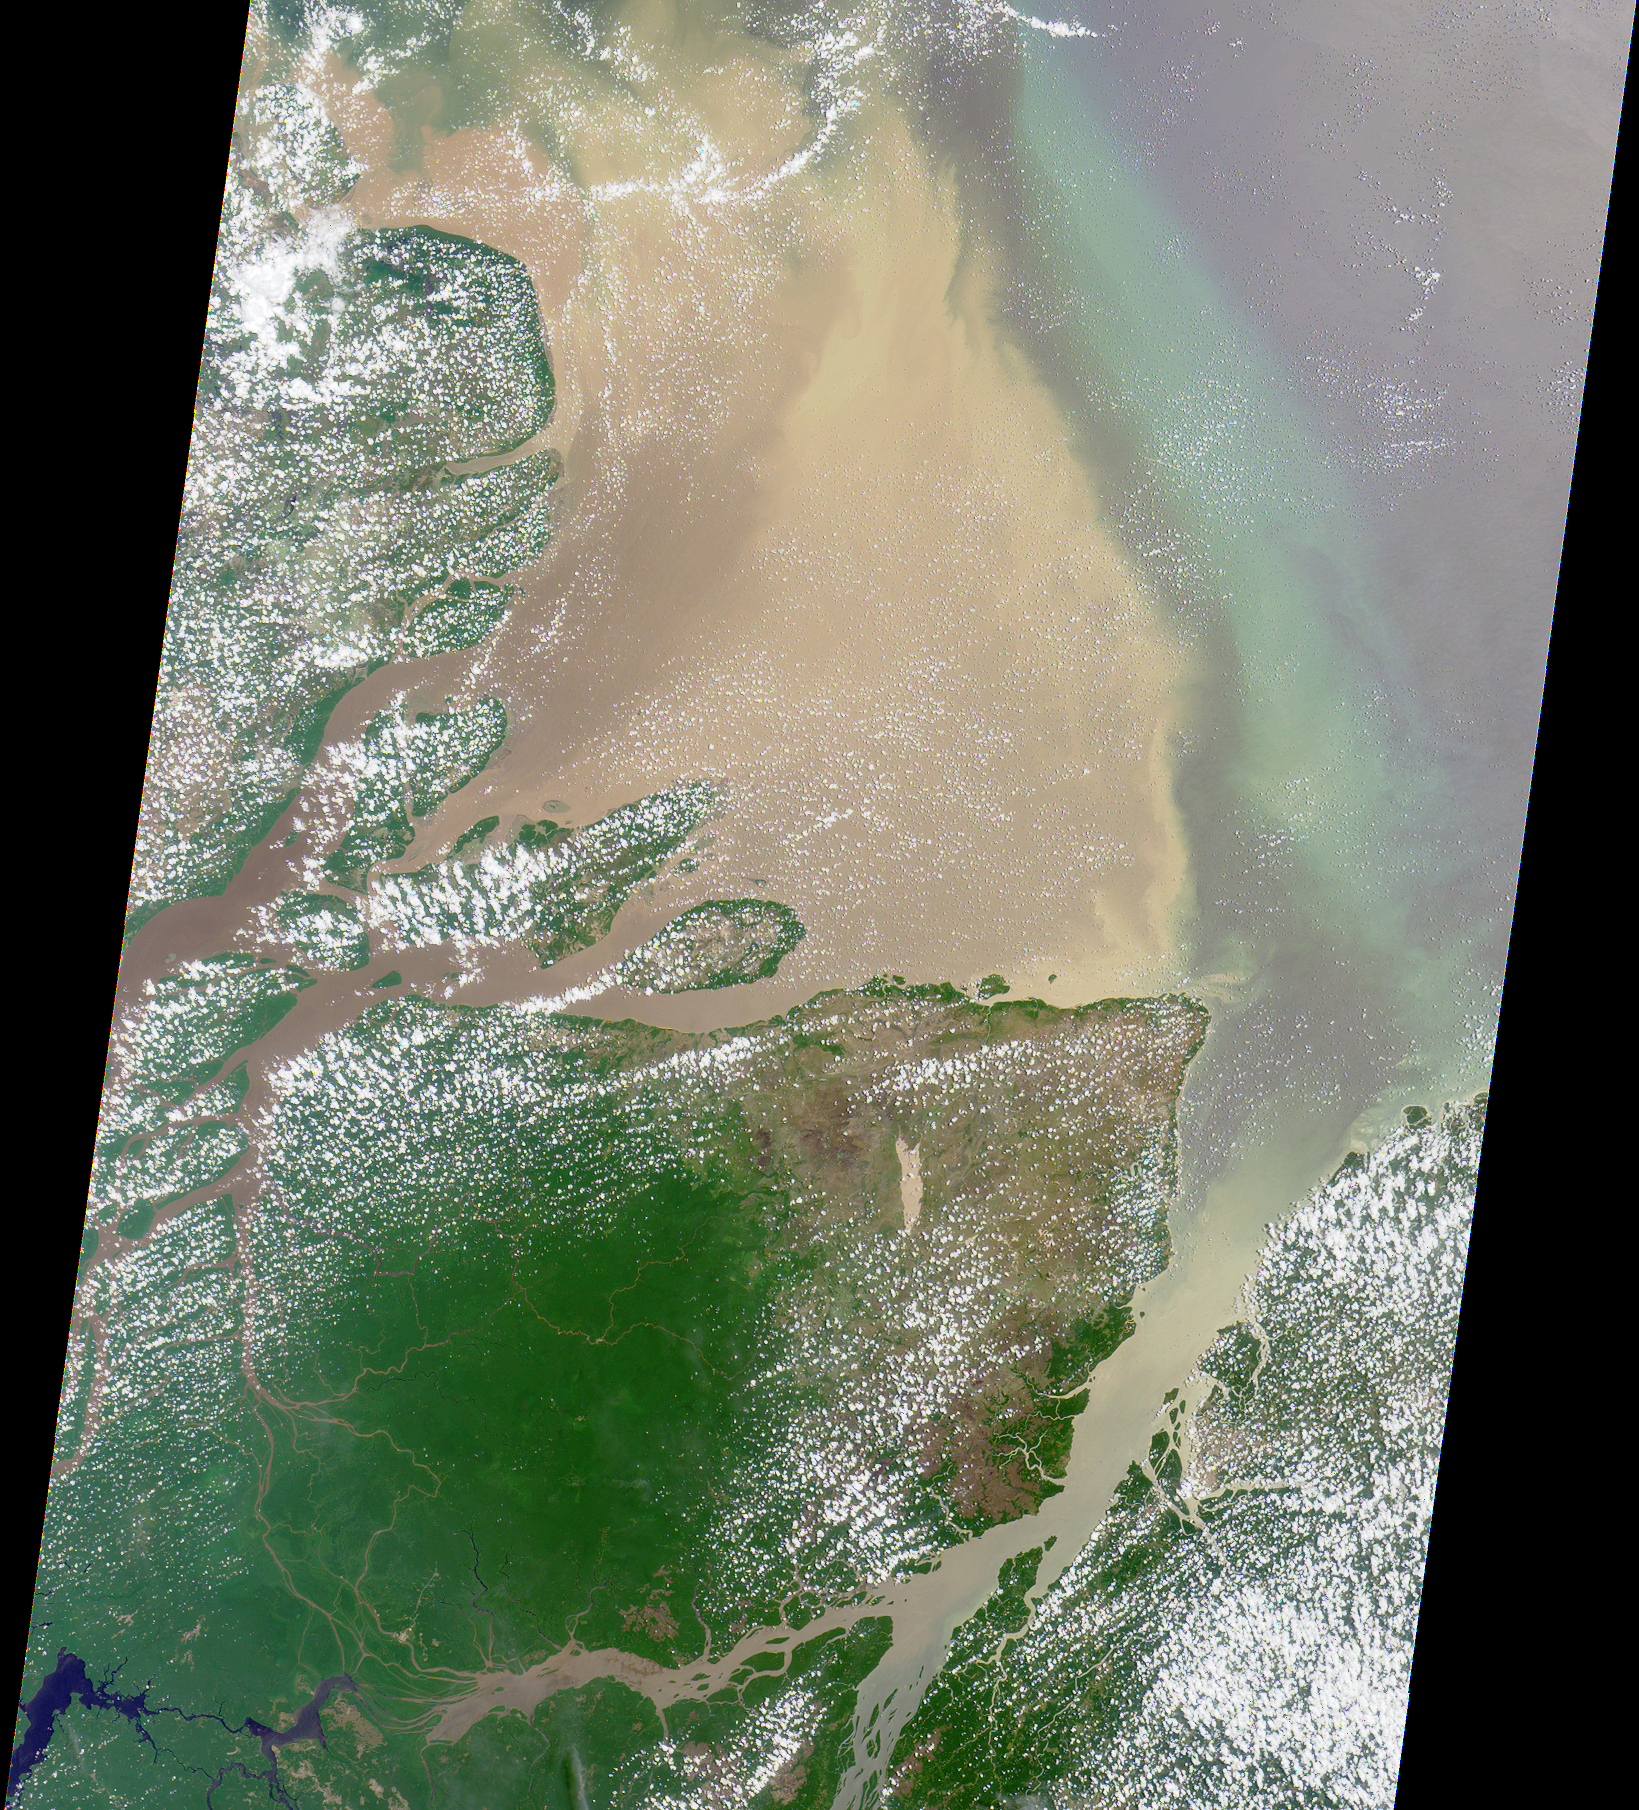

Mouth of the Amazon

Flowing over 6450 kilometers eastward across Brazil, the Amazon River originates in the Peruvian Andes as tiny mountain streams that eventually combine to form one of the world’s mightiest rivers. This image of the Amazon’s mouth was captured by MISR’s vertical-viewing (nadir) camera on September 8, 2000 during Terra orbit 3862. The image is approximately 380 kilometers in width.

While the Amazon is surpassed in length by the Nile, it carries the largest volume of freshwater in the world, accounting for nearly 20 percent of the Earth’s discharge into the oceans. Millions of cubic feet of water empty into the Atlantic every second, and the effluent is transported to very large distances from shore.

MISR was built and is managed by NASA’s Jet Propulsion Laboratory, Pasadena, CA, for NASA’s Office of Earth Science, Washington, DC. The Terra satellite is managed by NASA’s Goddard Space Flight Center, Greenbelt, MD. JPL is a division of the California Institute of Technology.

Credit: NASA/GSFC/JPL, MISR Team